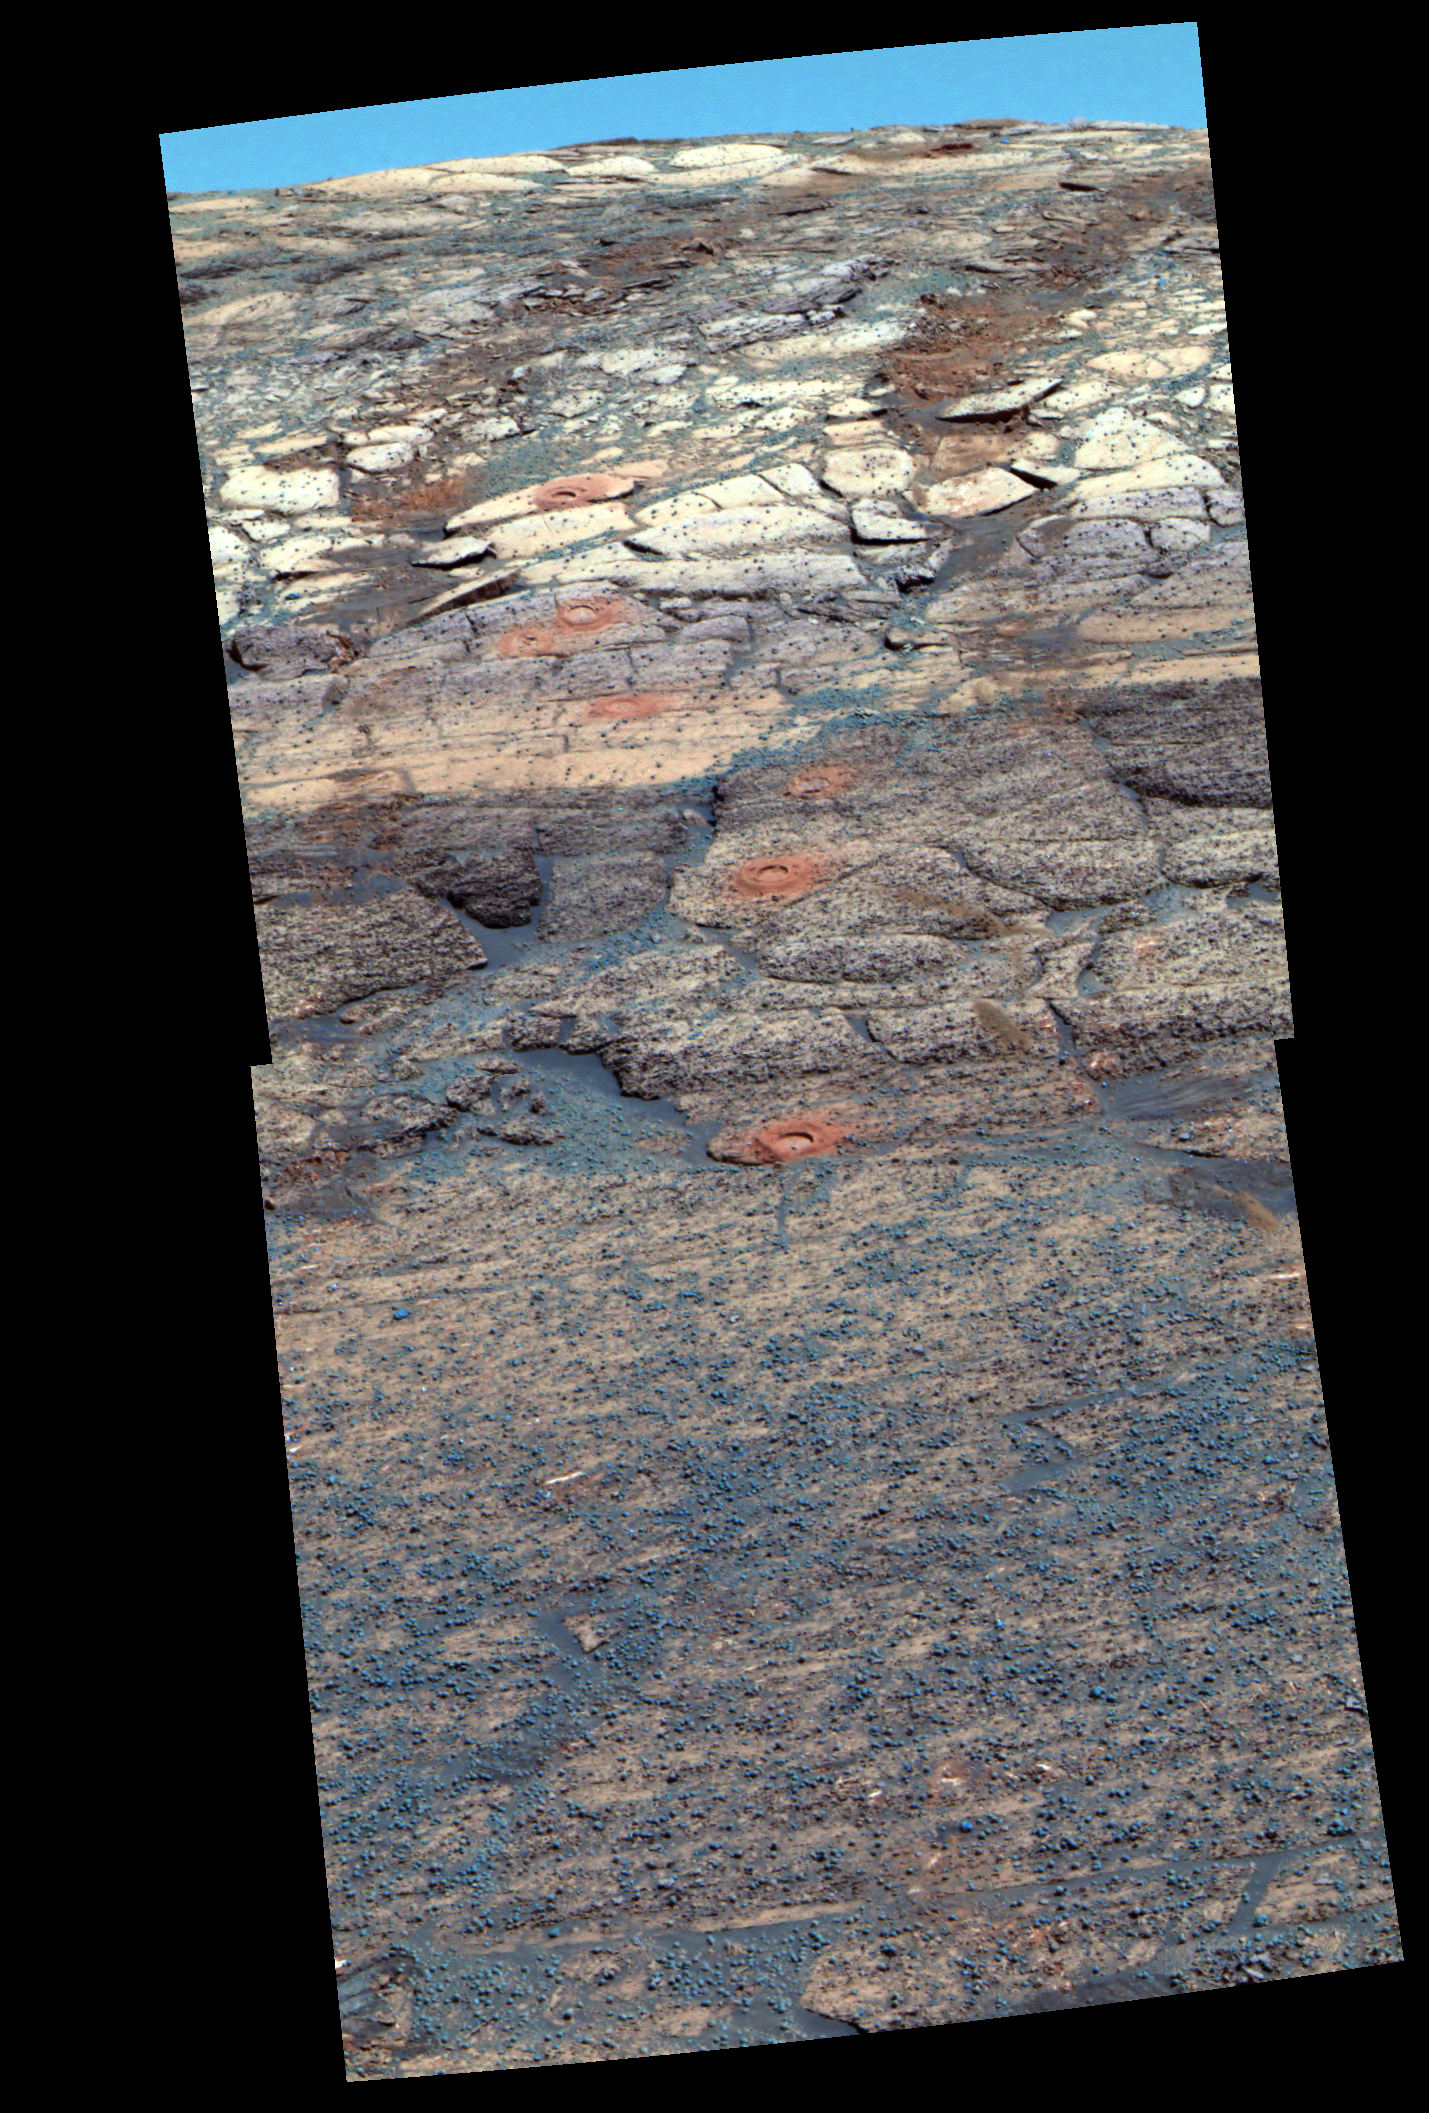

False-Color View of a ‘Rat’ Hole Trail

This view from the Mars Exploration Rover Opportunity’s panoramic camera is a false-color composite rendering of the first seven holes that the rover’s rock abrasion tool dug on the inner slope of “Endurance Crater.” The rover was about 12 meters (about 39 feet) down into the crater when it acquired the images combined into this mosaic. The view is looking back toward the rim of the crater, with the rover’s tracks visible. The tailings around the holes drilled by the rock abrasion tool, or “Rat,” show evidence for fine-grained red hematite similar to what was observed months earlier in “Eagle Crater” outcrop holes.

Last week, viewers were asked to try seeing as many holes as they could from a black-and-white, navigation-camera image (PIA06716). Most viewers will find it far easier to see the seven holes in this exaggerated color image; the same is true for scientists who are studying the holes from millions of miles away.

Starting from the uppermost pictured (closest to the crater rim) to the lowest, the rock abrasion tool hole targets are called “Tennessee,” “Cobblehill,” “Virginia,” “London,” “Grindstone,” “Kettlestone,” and “Drammensfjorden.” Opportunity drilled these holes on sols 138 (June 13, 2004), 143 (June 18), 145 (June 20), 148 (June 23), 151 (June 26), 153 (June 28) and 161 (July 7), respectively. Each hole is 4.5 centimeters (1.8 inches) in diameter.

This image was generated using the panoramic camera’s 750-, 530-, and 430-nanometer filters. It was taken on sol 173 (July 19).

Credit: NASA/JPL/Cornell